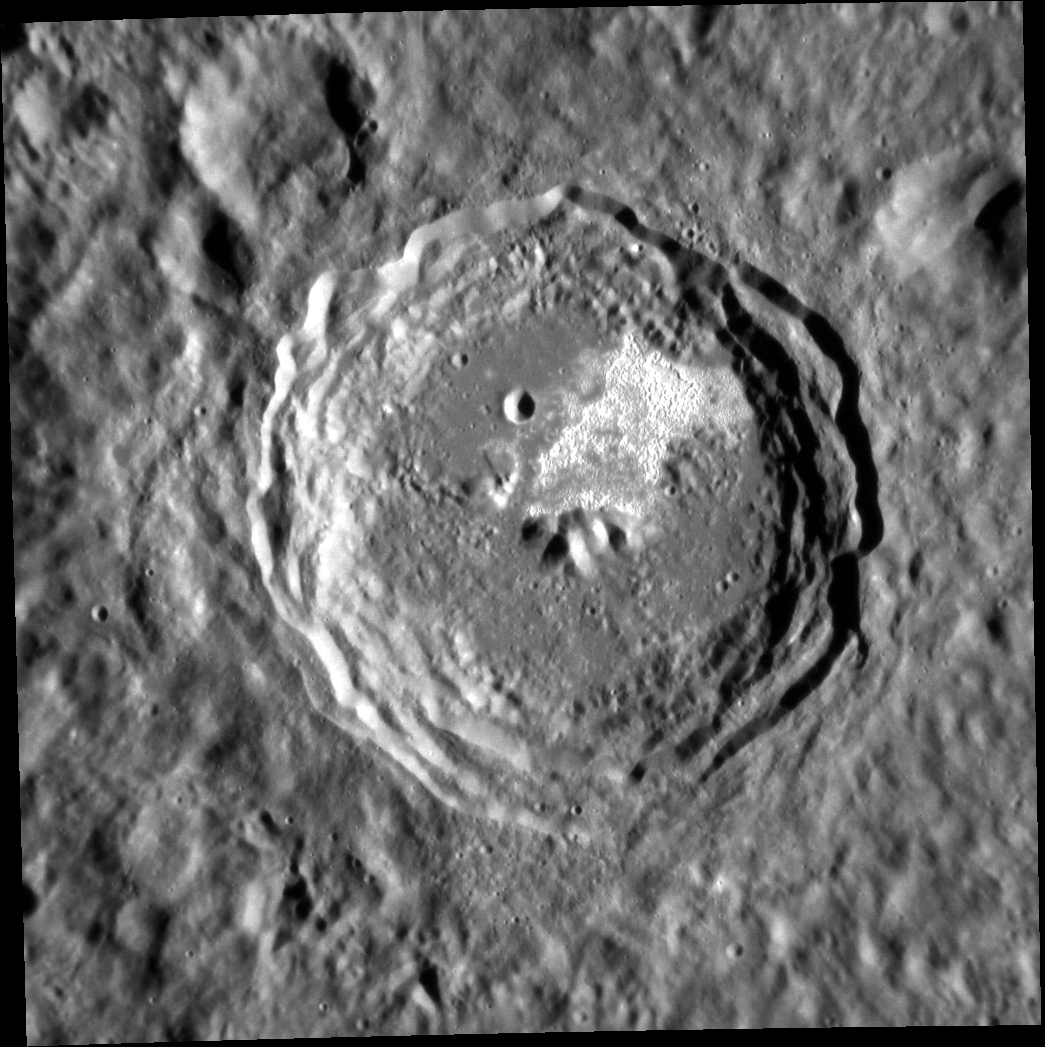

Theophanes the Greek

This image shows the crater Theophanes, which was originally imaged by Mariner 10. It is named after the Byzantine iconographer known as Theophanes the Greek. Though he was born in Constantinople, the capitol of the Byzantine Empire, around 1340 CE, Theophanes spent most of his life in Russia, where he moved in 1370 CE. It was in Russia that he gained notoriety as an icon painter. Some of his more prominent works include Our Lady of the Don and the Transfiguration of Christ. He is also known as the teacher and mentor of the great medieval Russian painter Andrei Rublev, the eponym of Rublev crater.

This image was acquired as a high-resolution targeted observation. Targeted observations are images of a small area on Mercury’s surface at resolutions much higher than the 200-meter/pixel morphology base map. It is not possible to cover all of Mercury’s surface at this high resolution, but typically several areas of high scientific interest are imaged in this mode each week.

Date acquired: October 03, 2012
Image Mission Elapsed Time (MET): 257735204
Image ID: 2694715
Instrument: Narrow Angle Camera (NAC) of the Mercury Dual Imaging System (MDIS)
Center Latitude: -5.04°
Center Longitude: 217.2° E
Resolution: 74 meters/pixel
Scale: The crater Theophanes has diameter of ~46 km ( 29 mi.).
Incidence Angle: 69.3°
Emission Angle: 2.2°
Phase Angle: 71.6°

The MESSENGER spacecraft is the first ever to orbit the planet Mercury, and the spacecraft’s seven scientific instruments and radio science investigation are unraveling the history and evolution of the Solar System’s innermost planet. Visit the Why Mercury? section of this website to learn more about the key science questions that the MESSENGER mission is addressing. During the one-year primary mission, MDIS acquired 88,746 images and extensive other data sets. MESSENGER is now in a year-long extended mission, during which plans call for the acquisition of more than 80,000 additional images to support MESSENGER’s science goals.

For information regarding the use of images, see the MESSENGER image use policy.

Credit: NASA/Johns Hopkins University Applied Physics Laboratory/Carnegie Institution of Washington